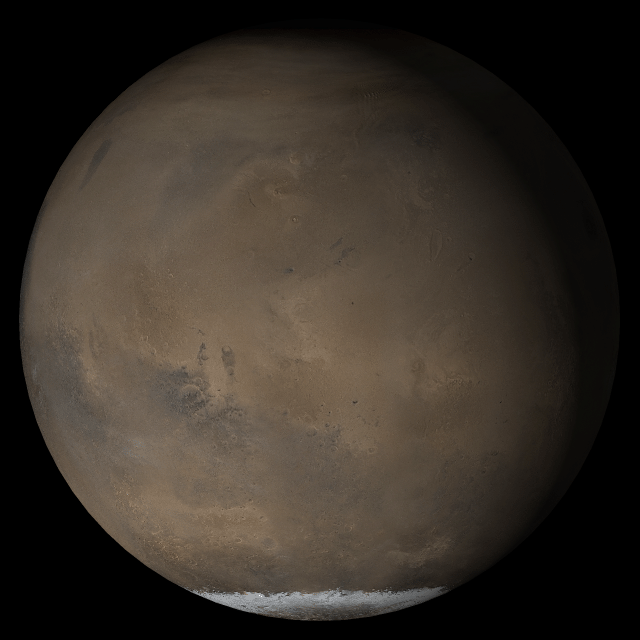

Mars at Ls 211°: Elysium/Mare Cimmerium

23 May 2005
This picture is a composite of Mars Global Surveyor (MGS) Mars Orbiter Camera (MOC) daily global images acquired at Ls 211° during a previous Mars year. This month, Mars looks similar, as Ls 211° occurred in mid-May 2005. The picture shows the Elysium/Mare Cimmerium face of Mars. Over the course of the month, additional faces of Mars as it appears at this time of year are being posted for MOC Picture of the Day. Ls, solar longitude, is a measure of the time of year on Mars. Mars travels 360° around the Sun in 1 Mars year. The year begins at Ls 0°, the start of northern spring and southern autumn.

Season: Northern Autumn/Southern Spring

Credit: NASA/JPL/Malin Space Science Systems